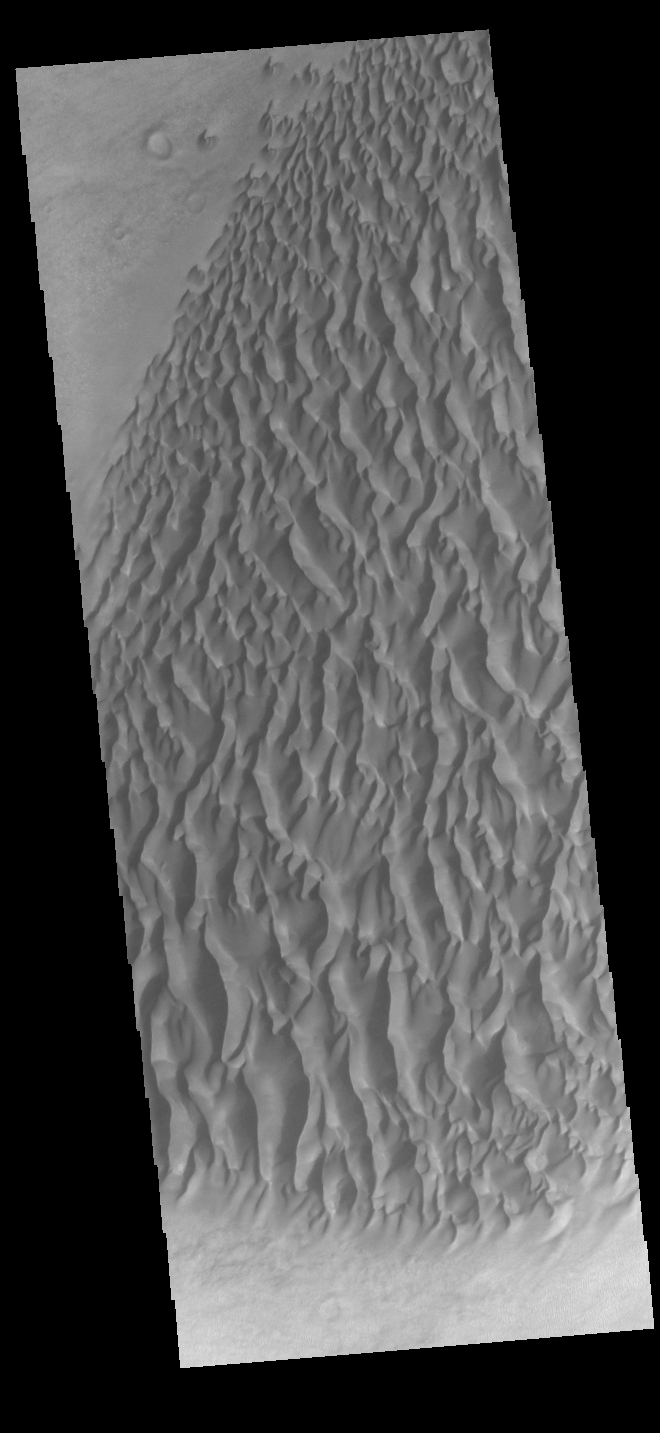

Proctor Crater Dunes

This VIS image displays sand dunes within Proctor Crater. These dunes are composed of basaltic sand that has collected in the bottom of the crater. The topographic depression of the crater forms a sand trap that prevents the sand from escaping. Dune fields are common in the bottoms of craters on Mars and appear as dark splotches that often lean up against the downwind walls of the craters. Dunes are useful for studying both the geology and meteorology of Mars. The sand forms by erosion of larger rocks, but it is unclear when and where this erosion took place on Mars or how such large volumes of sand could be formed. The dunes also indicate the local wind directions by their morphology. In this case, there are few clear slipfaces that would indicate the downwind direction. The crests of the dunes also typically run north-south in the image. This dune form indicates that there are probably two prevailing wind directions that run east and west (left to right and right to left). Proctor Crater is located in Noachis Terra and is 168 km (104 miles) in diameter.

Credit: NASA/JPL-Caltech/ASU